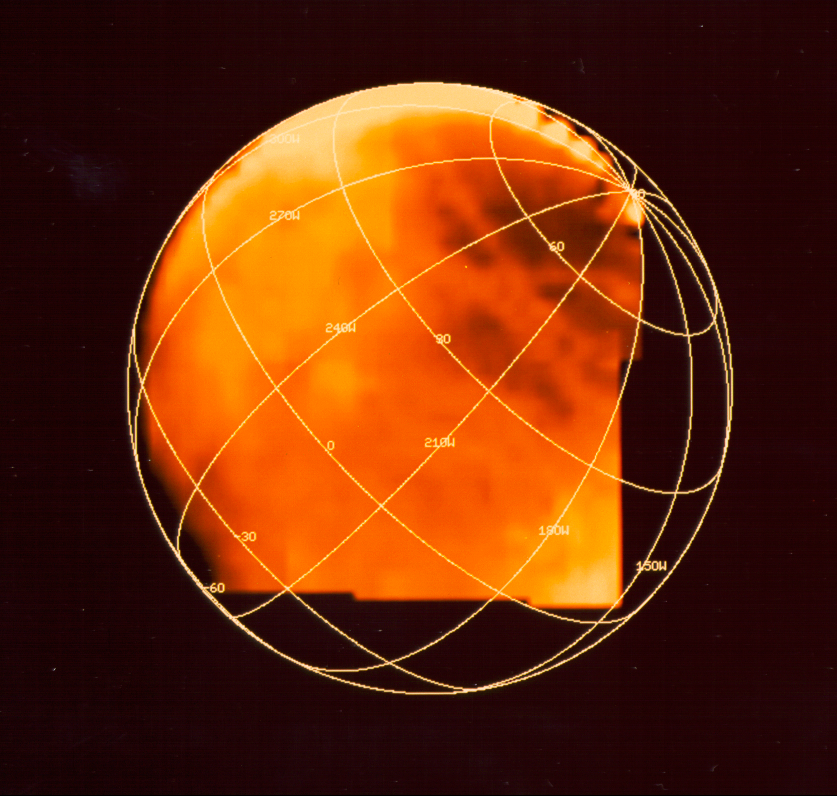

Sulfuric Acid on Europa

Frozen sulfuric acid on Jupiter’s moon Europa is depicted in this image produced from data gathered by NASA’s Galileo spacecraft. The brightest areas, where the yellow is most intense, represent regions of high frozen sulfuric acid concentration. Sulfuric acid is found in battery acid and in Earth’s acid rain.

This image is based on data gathered by Galileo’s near infrared mapping spectrometer.

Europa’s leading hemisphere is toward the bottom right, and there are enhanced concentrations of sulfuric acid in the trailing side of Europa (the upper left side of the image). This is the face of Europa that is struck by sulfur ions coming from Jupiter’s innermost moon, Io. The long, narrow features that crisscross Europa also show sulfuric acid that may be from sulfurous material extruded in cracks.

Galileo, launched in 1989, has been orbiting Jupiter and its moons since December 1995. JPL manages the Galileo mission for NASA’s Office of Space Science, Washington DC. JPL is a division of the California Institute of Technology, Pasadena, CA.

Credit: NASA/JPL